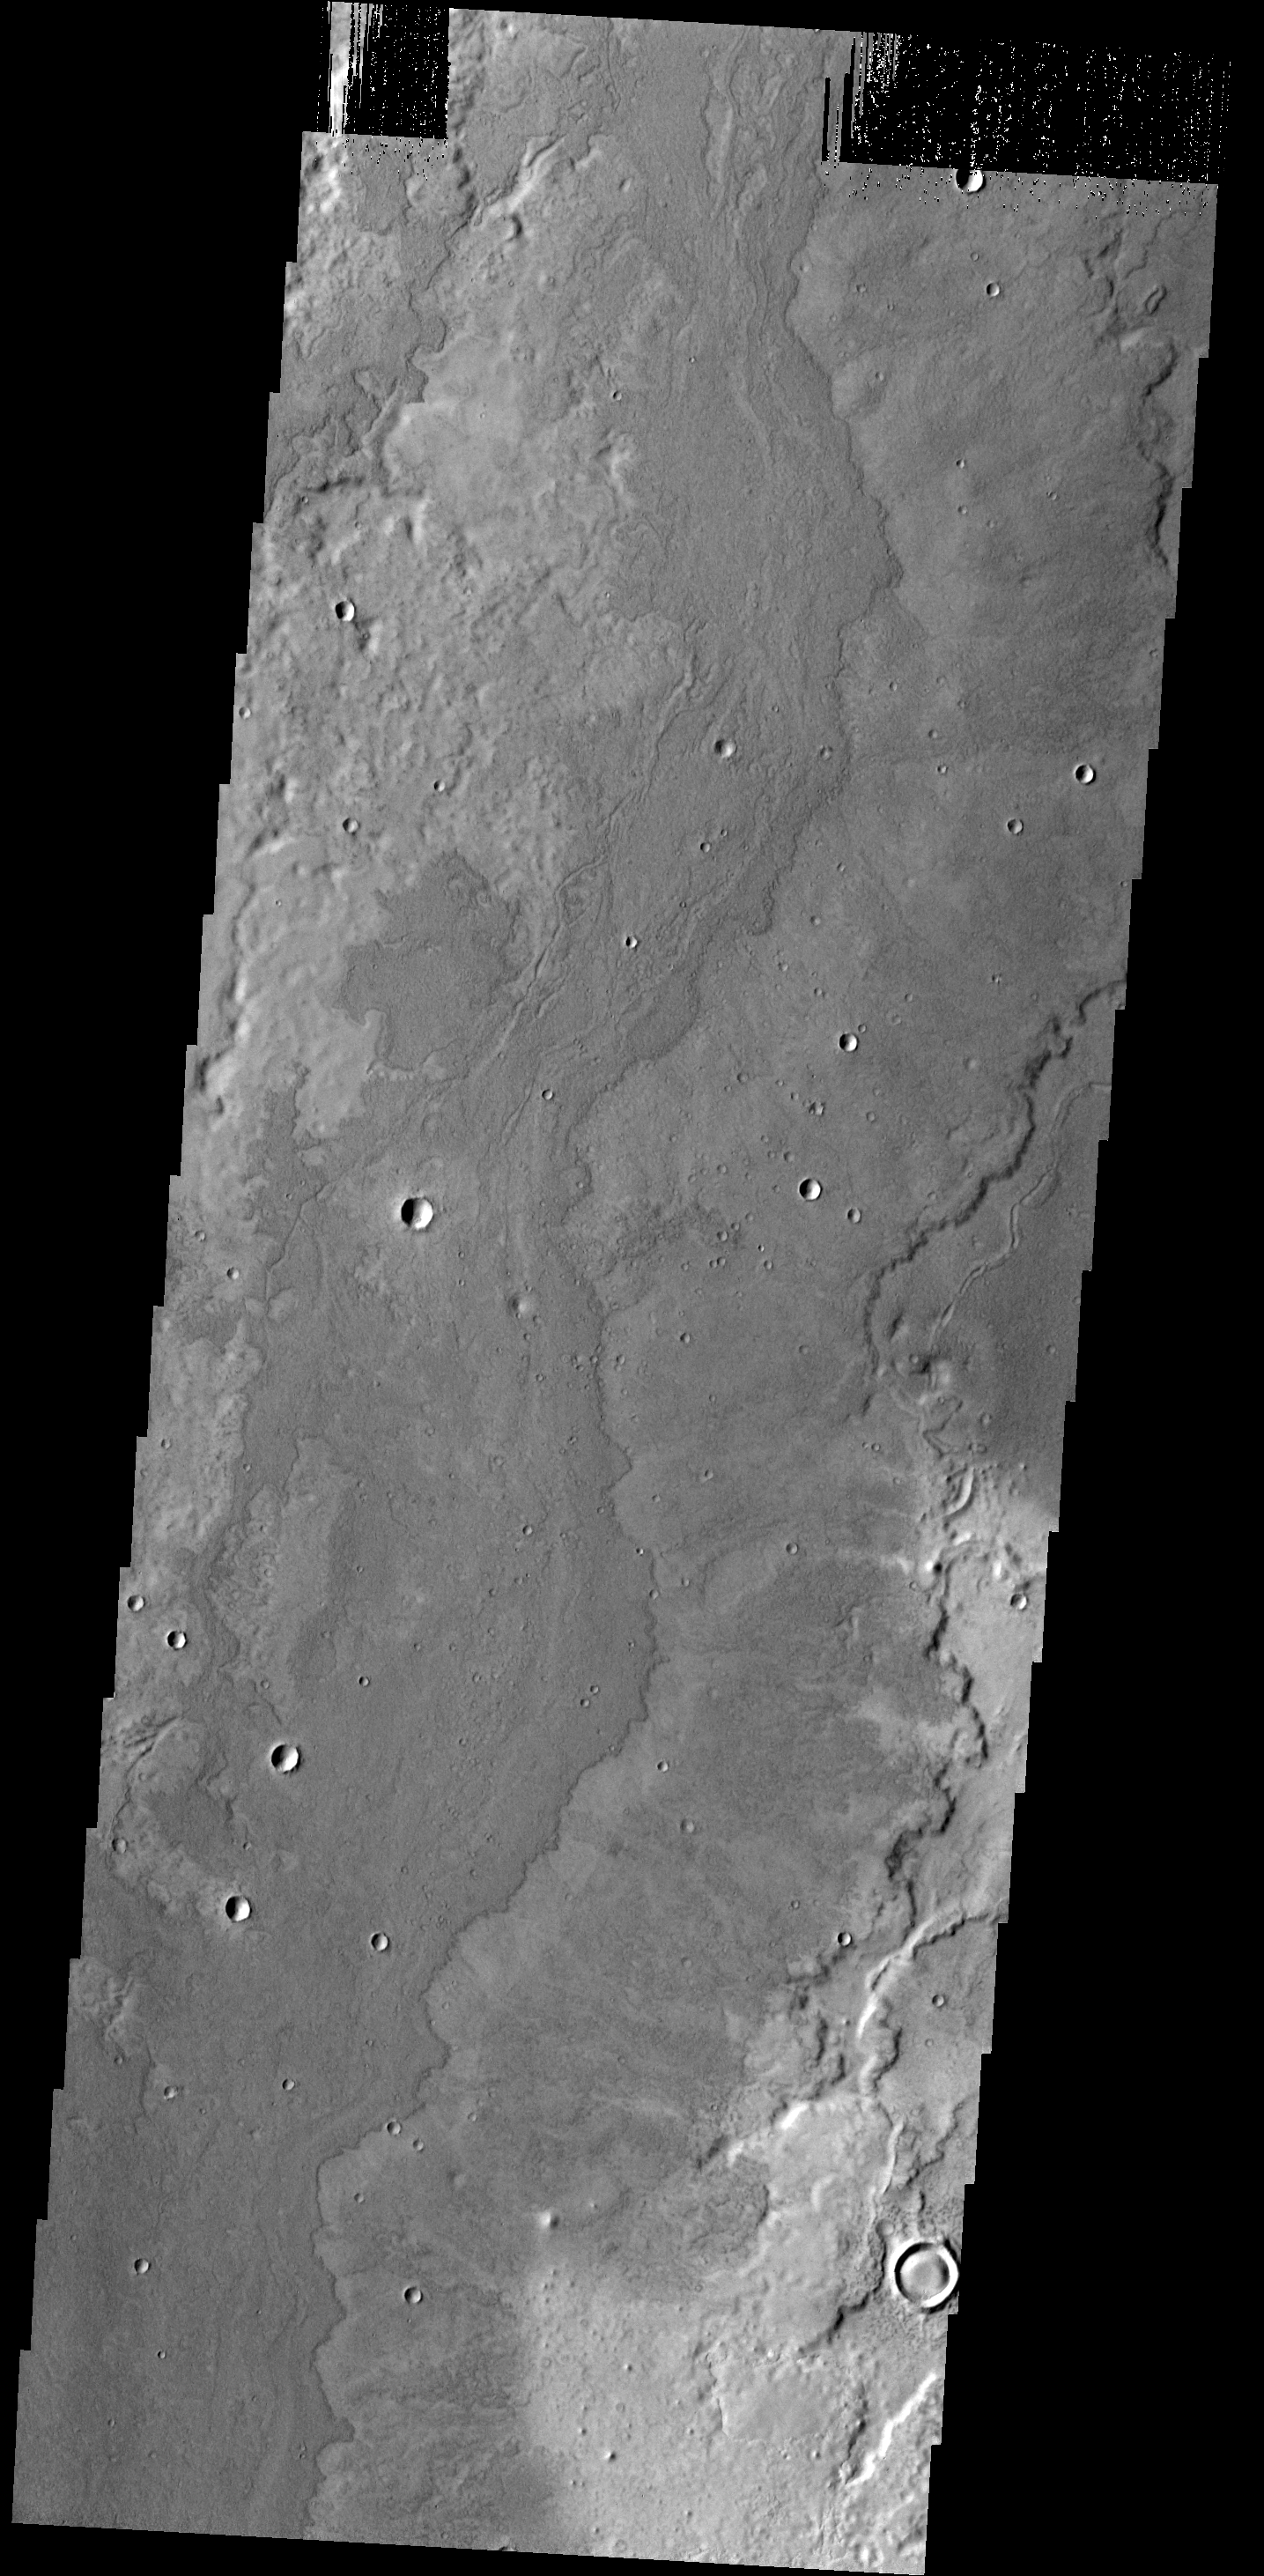

Lava Flows

The lava flows in this VIS image are located SE of Adams Crater.

Credit: NASA/JPL-Caltech/ASU